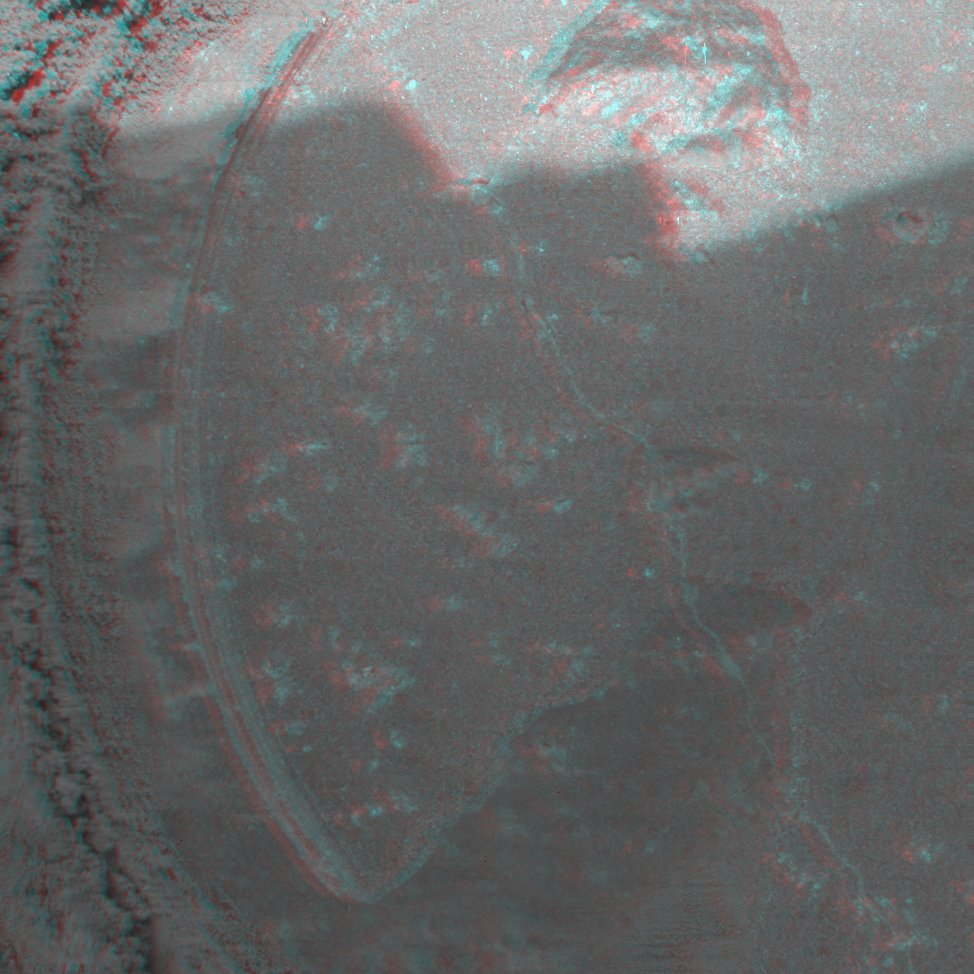

Adirondack Post-Drill (3-D)

This is a 3-D anaglyph showing a microscopic image taken of an area measuring 3 centimeters (1.2 inches) across on the rock called Adirondack. The image was taken at Gusev Crater on the 33rd day of the Mars Exploration Rover Spirit’s journey (Feb. 5, 2004), after the rover used its rock abrasion tool to drill into the rock. Debris from the use of the tool is visible to the left of the hole.

Credit: NASA/JPL/Cornell/USGS/Texas A&M